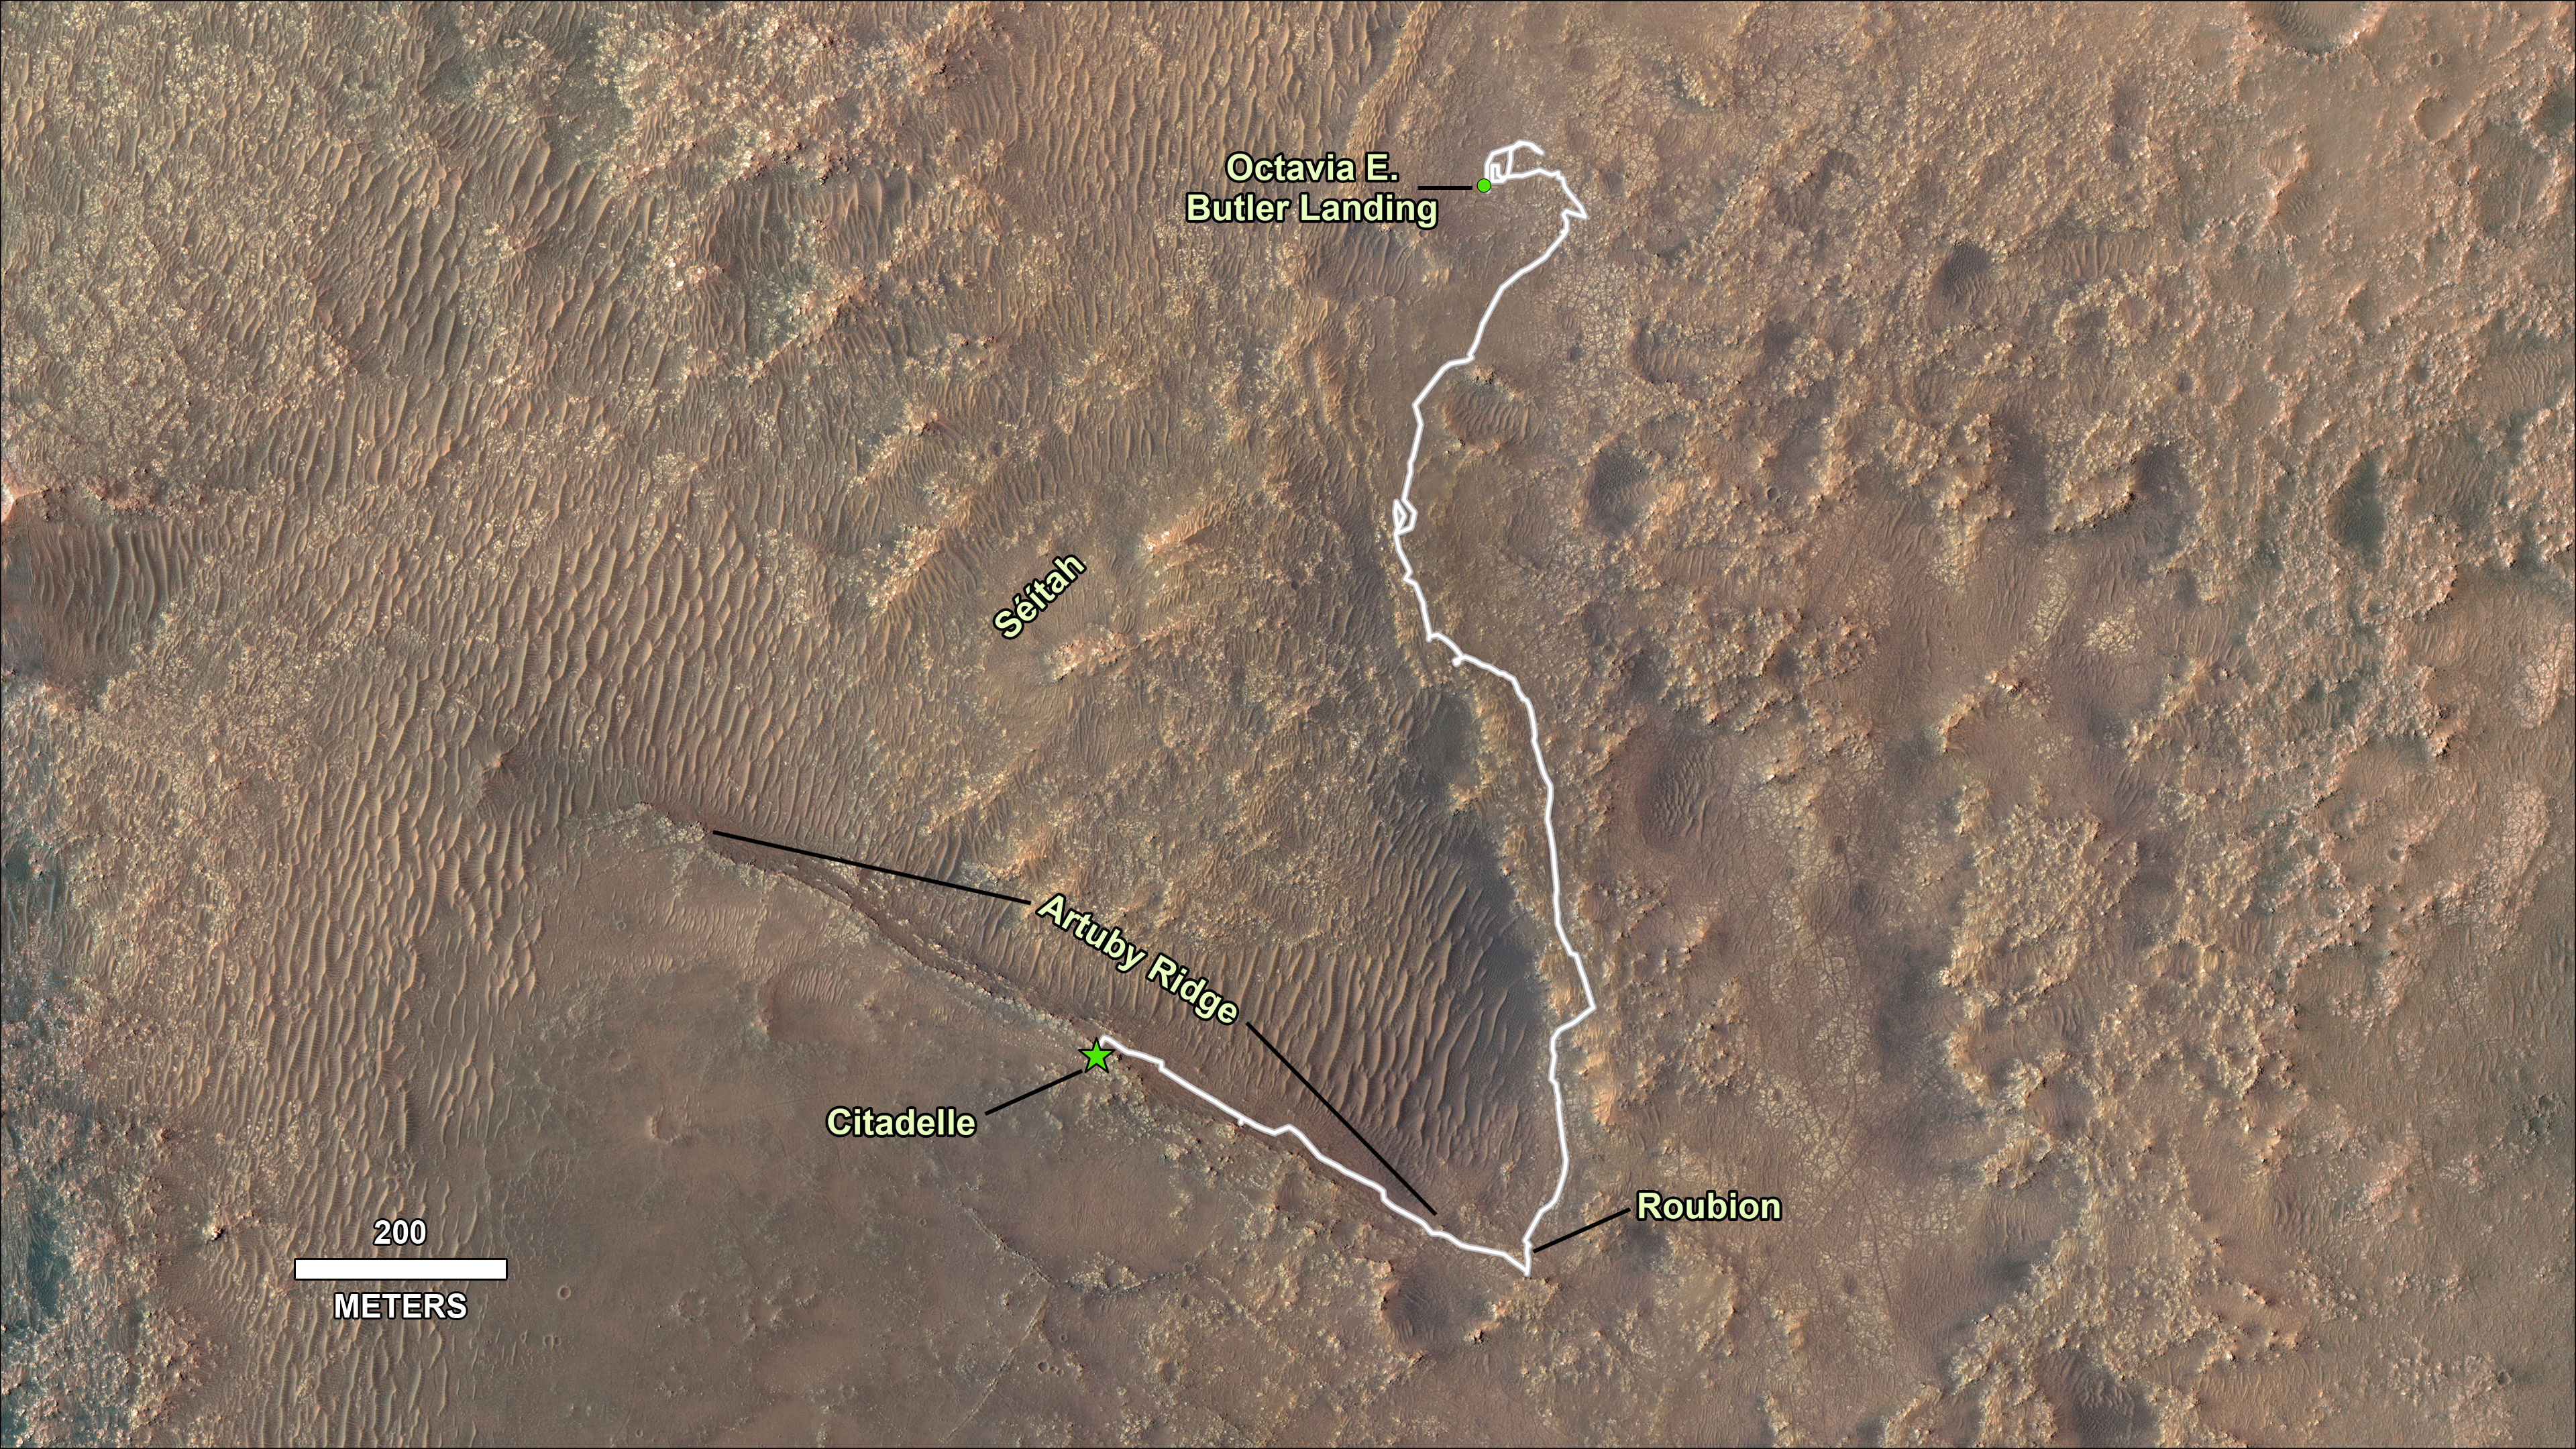

Perseverance’s Journey to First Successful Sample Collection

This image shows the journey of NASA’s Perseverance rover across the floor of Mars’ Jezero Crater in the approximately seven months since landing on Feb. 18, 2021. From the landing site “Octavia E. Butler Landing,” the rover drove south and attempted to collect its first sample at a drill hole called “Roubion” in early August. After that rock proved too crumbly to provide a core sample, Perseverance drove northwest along “Artuby” ridge to an area known as “Citadelle,” where it successfully collected its first two samples in early September 2021. The first core was taken from a block of rock called “Rochette,” at the drill hole called “Montdenier.” The second, or paired, sample of Montdenier was taken at the drill hole called “Montagnac.”) “Séítah,” a future area of rover exploration, is also shown.

This map is composed of images from the High Resolution Imaging Experiment (HiRISE) aboard NASA’s Mars Reconnaissance Orbiter.

A key objective for Perseverance’s mission on Mars is astrobiology, including the search for signs of ancient microbial life. The rover will characterize the planet’s geology and past climate, pave the way for human exploration of the Red Planet, and be the first mission to collect and cache Martian rock and regolith.

The Mars 2020 Perseverance mission is part of NASA’s Moon to Mars exploration approach, which includes Artemis missions to the Moon that will help prepare for human exploration of the Red Planet.

Subsequent NASA missions, in cooperation with ESA (European Space Agency), would send spacecraft to Mars to collect these sealed samples from the surface and return them to Earth for in-depth analysis.

NASA’s Jet Propulsion Laboratory in Southern California built and manages operations of the Mars 2020 Perseverance rover for NASA.

For more information about the mission, go to: https://mars.nasa.gov/mars2020

The University of Arizona, in Tucson, operates HiRISE, which was built by Ball Aerospace & Technologies Corp., in Boulder, Colorado. NASA’s Jet Propulsion Laboratory, a division of Caltech in Pasadena, California, manages the Mars Reconnaissance Orbiter Project for NASA’s Science Mission Directorate, Washington.

Credit: NASA/JPL-Caltech/University of Arizona/USGS